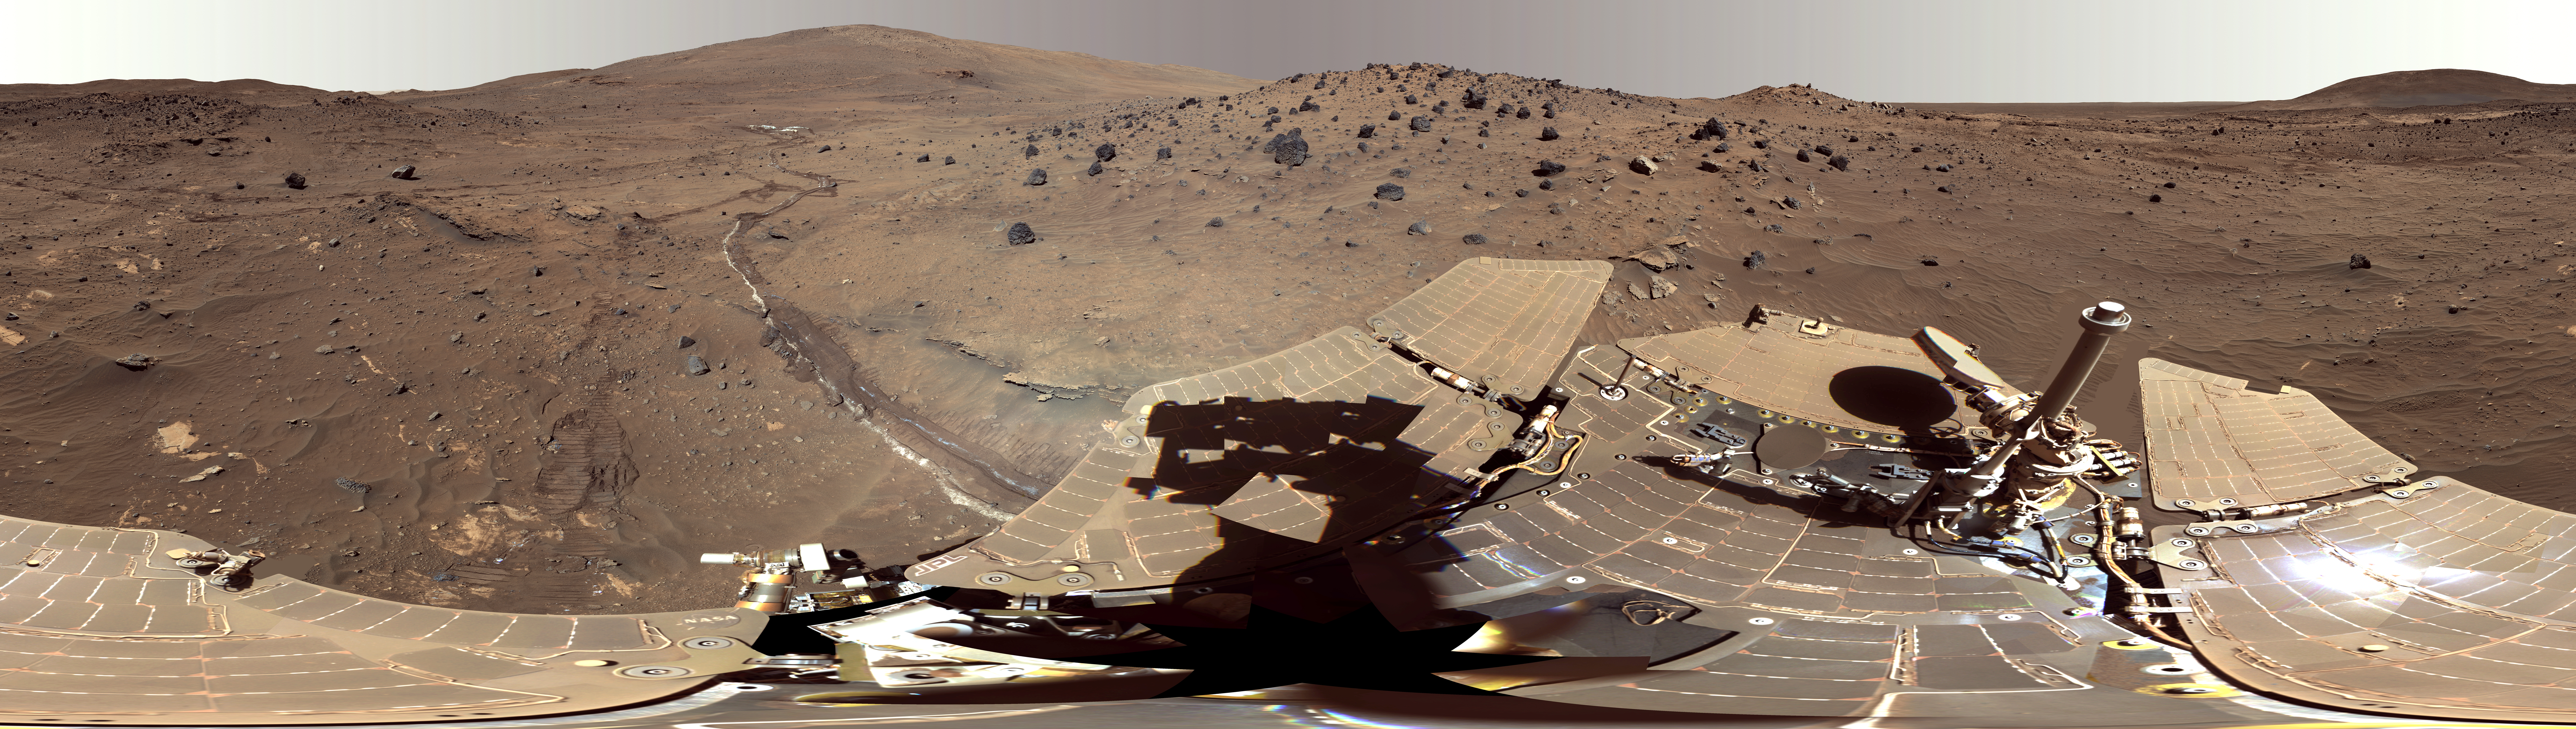

Spirit Mars Rover in ‘McMurdo’ Panorama (False Color)

This 360-degree scene, called the “McMurdo” panorama, comes from the panoramic camera (Pancam) on NASA’s Mars Exploration Rover Spirit. This view of the rover and its surroundings is presented in exaggerated color to enhance color differences among rocks, soils and sand.

From April 2006 through October 2006, Spirit stayed on a small hill known as “Low Ridge.” There, the rover’s solar panels were tilted toward the sun to maintain enough solar power for Spirit to keep making scientific observations throughout the winter on southern Mars.

The Pancam began shooting component images of this panorama during the 814th Martian day, or sol, of Spirit’s work on Mars (April 18, 2006) and completed the part shown here on Sol 980 (Oct. 5, 2006).

This beautiful scene reveals a tremendous amount of detail in Spirit’s surroundings. Many dark, porous-textured volcanic rocks can be seen around the rover, including many on Low Ridge. Two rocks to the right of center, brighter and smoother-looking in this image and more reflective in infrared observations by Spirit’s miniature thermal emission spectrometer, are thought to be meteorites. On the right, “Husband Hill” on the horizon, the rippled “El Dorado” sand dune field near the base of that hill, and lighter-toned “Home Plate” below the dunes provide context for Spirit’s travels from mid-2005 to early 2006.

Left of center, tracks and a trench dug by Spirit’s right-front wheel, which could no longer rotate, exposed bright underlying material. This bright material is evidence of sulfur-rich salty minerals in the subsurface, providing clues about the watery past of this part of Gusev Crater.

A version of the McMurdo panorama without the rover deck, but including a supplemental figure with landscape features labeled, is at PIA01907.

This is a red-green-blue, false-color composite panorama generated from images taken through the Pancam’s 600-nanometer, 530-nanometer and 480-nanometer filters. Some image mosaic seams and brightness variations in the sky as well as several other small areas of color mis-alignments or other mismatch problems have been smoothed over in image processing in order to simulate the view that a human would see if he or she were standing here and looking around. It is presented as a cylindrical projection.

Spirit completed its three-month prime mission on Mars in April 2004, then continued operating in bonus extended missions into March 2010, when it ceased communicating.

Credit: NASA/JPL-Caltech/Cornell Univ./Arizona State Univ.